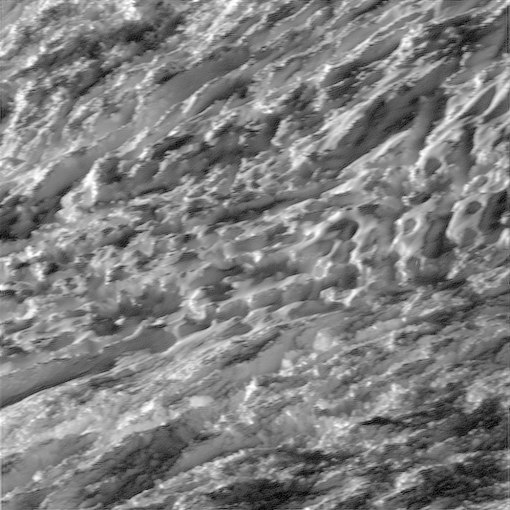

Enceladus Up-Close

Labeled Version

During its closest ever dive past the active south polar region of Saturn’s moon Enceladus, NASA’s Cassini spacecraft quickly shuttered its imaging cameras to capture glimpses of the fast moving terrain below. This view has been processed to remove slight smearing present in the original, unprocessed image that was caused by the spacecraft’s fast motion.

A labeled version of this image includes a scale bar.

This view is centered on terrain at 57 degrees south latitude, 324 degrees west longitude. The image was taken in visible light with the Cassini spacecraft wide-angle camera on Oct. 28, 2015.

The view was acquired at a distance of approximately 77 miles (124 kilometers) from Enceladus. Image scale is 49 feet (15 meters) per pixel.

The Cassini mission is a cooperative project of NASA, ESA (the European Space Agency) and the Italian Space Agency. The Jet Propulsion Laboratory, a division of the California Institute of Technology in Pasadena, manages the mission for NASA’s Science Mission Directorate, Washington. The Cassini orbiter and its two onboard cameras were designed, developed and assembled at JPL. The imaging operations center is based at the Space Science Institute in Boulder, Colorado.

For more information about the Cassini-Huygens mission visit http://saturn.jpl.nasa.gov and http://www.nasa.gov/cassini. The Cassini imaging team homepage is at http://ciclops.org.

Photojournal Note: This image was updated on Nov. 4, 2015, to correct the scale bar provided with the labeled version.

Credit: NASA/JPL-Caltech/Space Science Institute